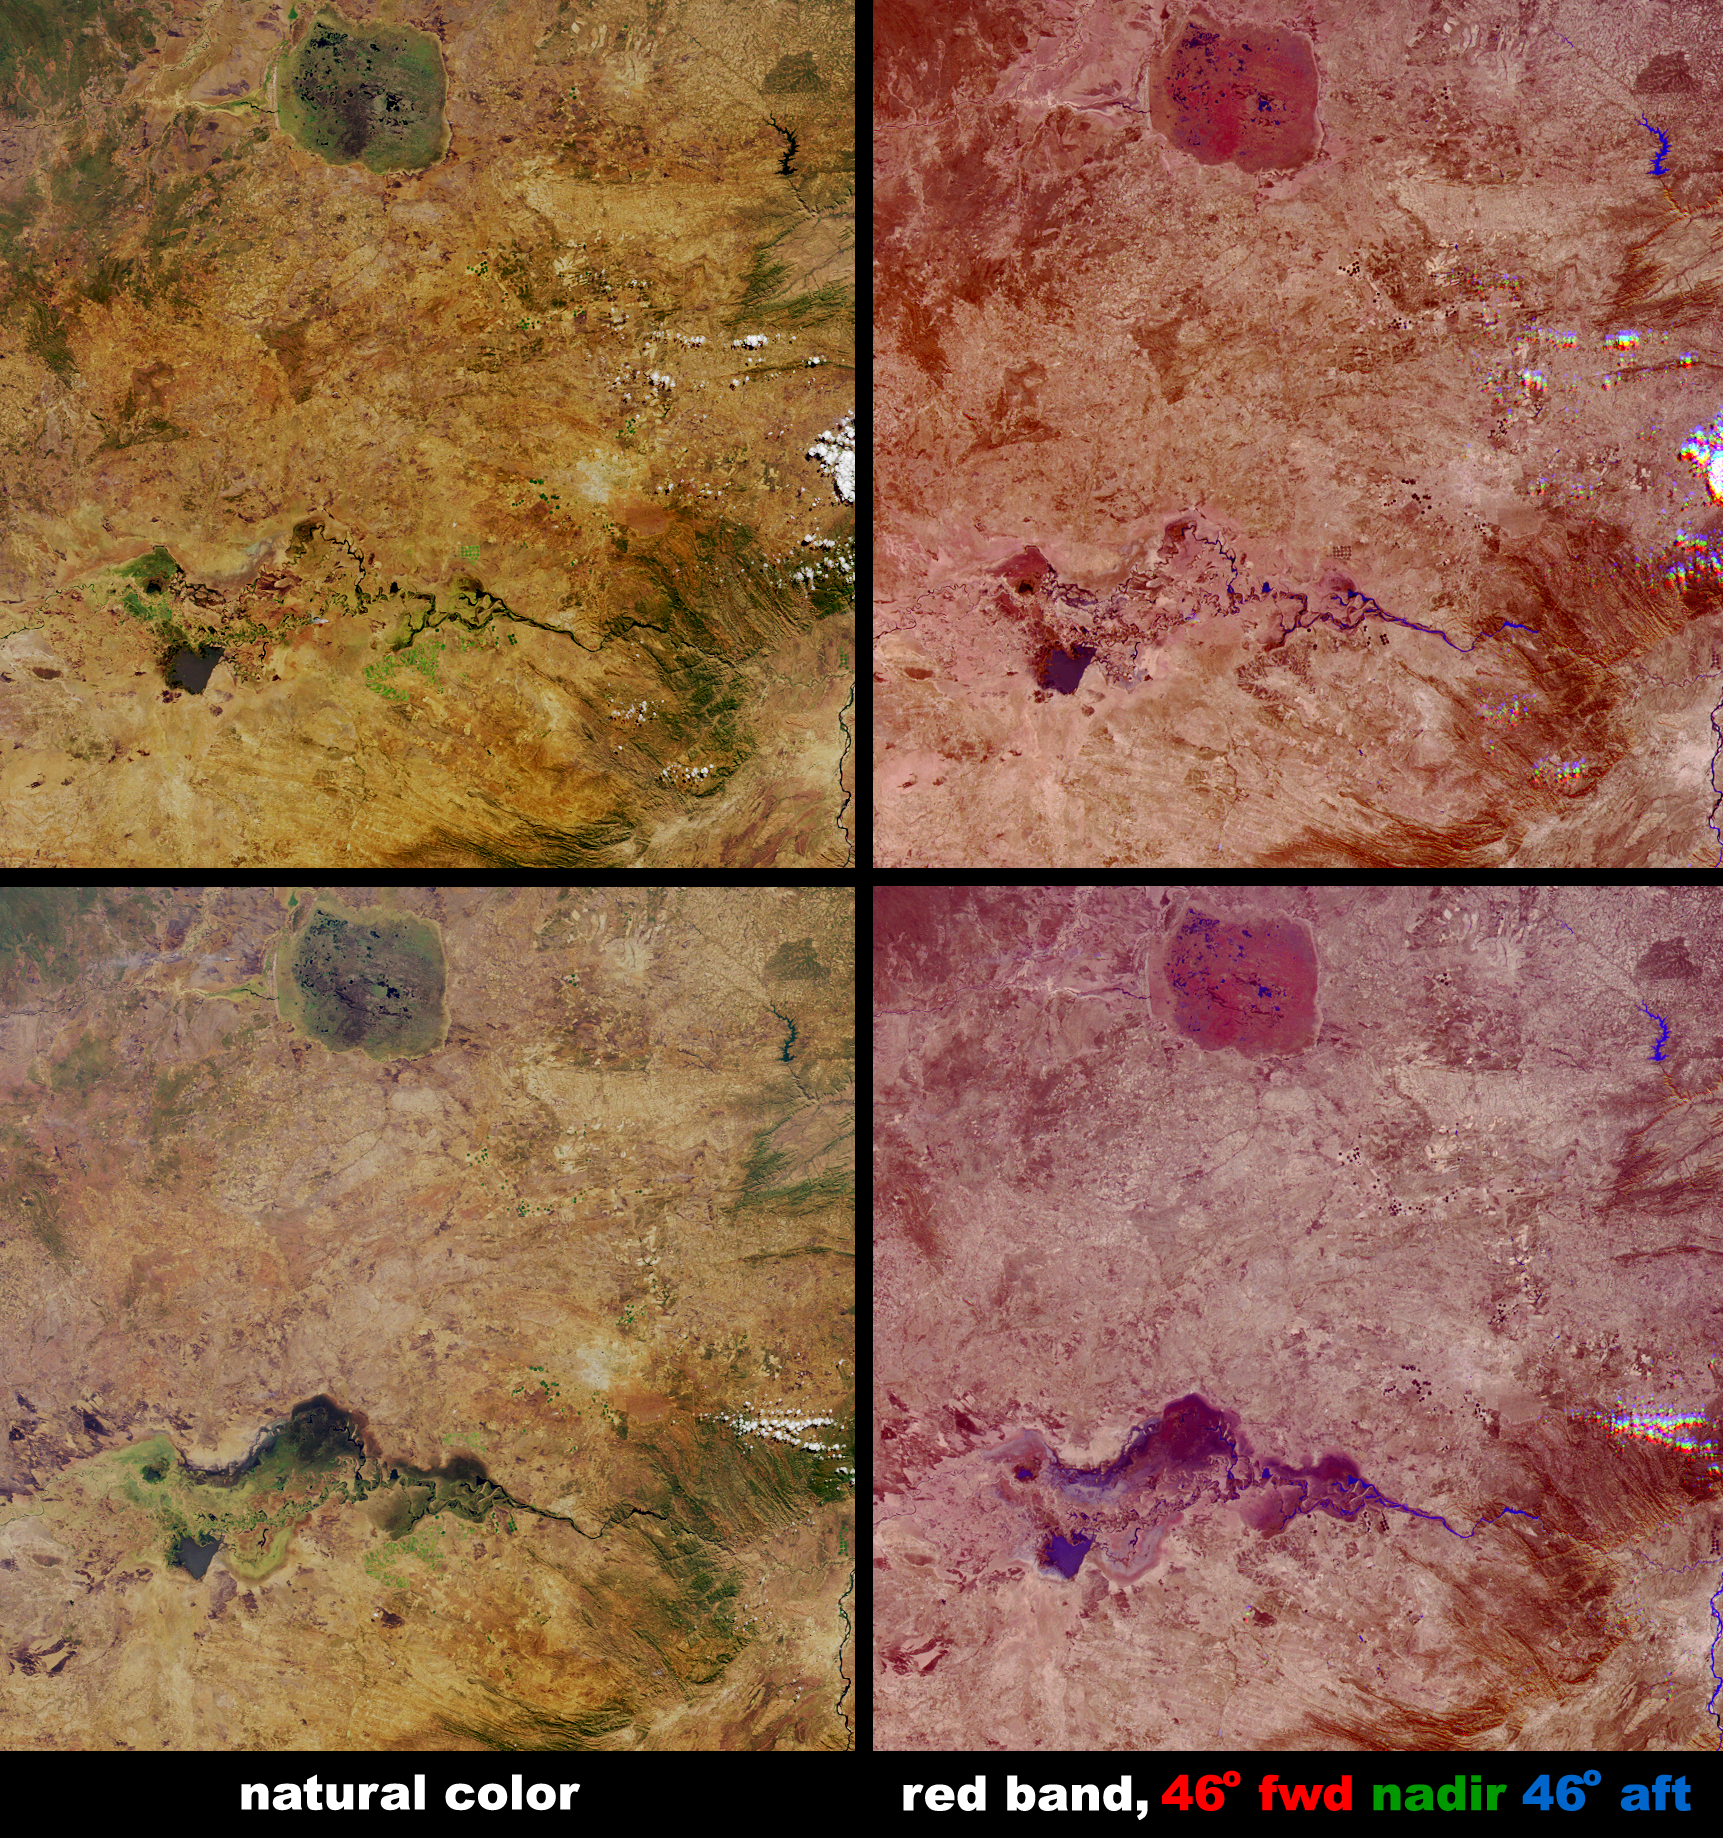

Floodwaters Renew Zambia’s Kafue Wetland

Not all floods are unwanted. Heavy rainfall in southern Africa between December 2003 and April 2004 provided central Zambia with floodwaters needed to support the diverse uses of water within the Kafue Flats area. The Kafue Flats are home to about one million people and provide a rich inland fishery, habitat for an array of unique wildlife, and the means for hydroelectricity production. The Flats falls between two dams: Upstream to the west (not visible here) is the Izhi-tezhi, and downstream (middle right of the images) is the Kafue Gorge dam. Since the construction of these dams, the flooded area has been reduced and the timing and intensity of the inundation has changed. During June 2004 an agreement was made with the hydroelectricity company to restore water releases from the dams according to a more natural flooding regime. These images from NASA’s Multi-angle Imaging SpectroRadiometer (MISR) illustrate surface changes to the wetlands and other surfaces in central Zambia resulting from an unusually lengthy wet season. The Kafue Flats appear relatively dry on July 19, 2003 (upper images), with the Kafue River visible as a slender dark line that snakes from east to west on its way to join the Zambezi (visible in the lower right-hand corner). On July 21, 2004 (lower images), well into the dry season, much of the 6,500-square kilometer area of the Kafue Flats remains inundated. To the east of the Kafue Flats is Lusaka, the Zambian capital, visible as a pale area in the middle right of the picture, north of the river. In the upper portions of these images is the prominent roundish shape of the Lukanga Swamp, another important wetland.

The images along the left are natural-color views from MISR’s nadir camera, and the images along the right are angular composites in which red band data from MISR’s 46° forward, nadir, and 46° backward viewing cameras is displayed as red, green and blue, respectively. In order to preserve brightness variations among the various cameras, the data from each camera were processed identically. Here, color changes indicate surface texture, and are influenced by terrain, vegetation structure, soil type and soil moisture content. Wet surfaces or areas with standing water appear blue in this display because sun glitter makes smooth, wet surfaces look brighter at the backward camera’s view angle. Mostly the landscape appears somewhat purple, indicating that most of the surfaces scatter sunlight in both backward and forward directions. Areas that appear with a slight greenish hue can indicate sparce vegetation, since the nadir camera is more likely to sight the gaps between the trees or shrubs, and since vegetation is darker (in the red band) than the underlying soil surface. Areas which preferentially exhibit a red or pink hue correspond with wetland vegetation. The plateau of the Kafue National Park, to the west of Lukanga Swamp, appears brighter in 2004 compared with 2003, which indicates weaker absorption at the red band. Overall, the 2004 image exhibits a subtle blue hue (preference for forward-scattering) compared with 2003, which indicates overall surface changes that may be a result of enhanced surface wetness.

The Multiangle Imaging SpectroRadiometer observes the daylit Earth continuously and every 9 days views the entire globe between 82° north and 82° south latitude. These data products were generated from a portion of the imagery acquired during Terra orbits 19072 and 24421. The panels cover an area of 235 kilometers x 239 kilometers, and utilize data from blocks 100 to 103 within World Reference System-2 path 172.

MISR was built and is managed by NASA’s Jet Propulsion Laboratory, Pasadena, CA, for NASA’s Office of Earth Science, Washington, DC. The Terra satellite is managed by NASA’s Goddard Space Flight Center, Greenbelt, MD. JPL is a division of the California Institute of Technology.

Credit: NASA/GSFC/LaRC/JPL, MISR Team.